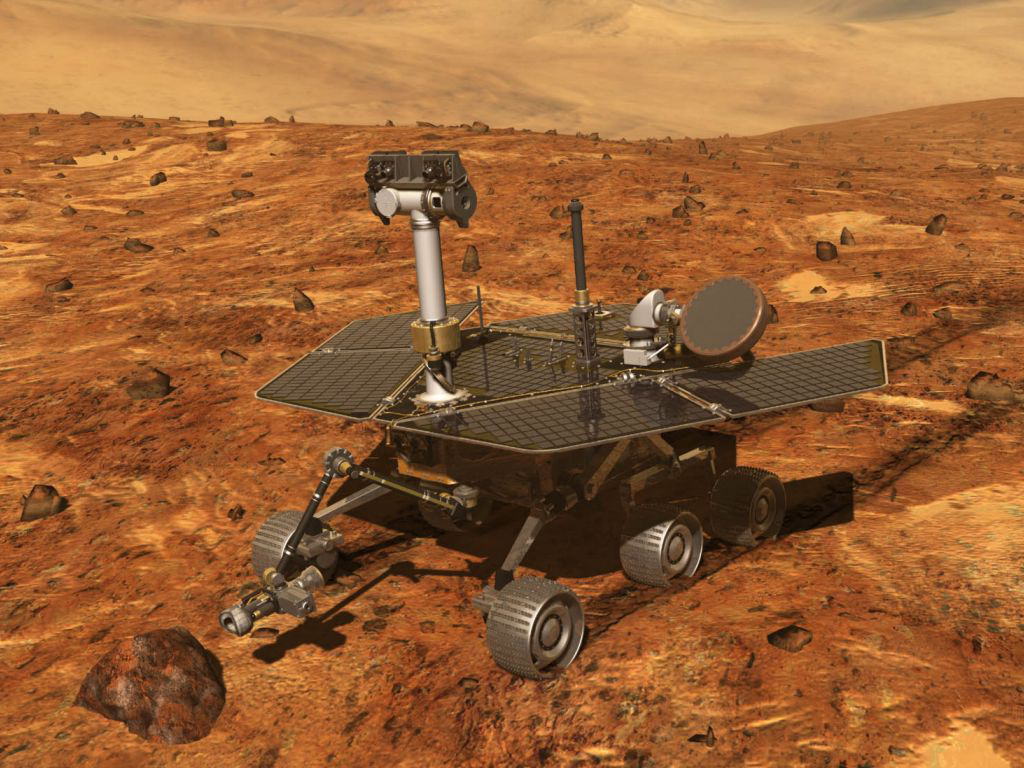

Artist’s Concept of Mars Exploration Rover

Artist’s concept of NASA’s Artist’s concept of Mars Exploration Rover (MER) from December, 2002.

Credit: NASA/JPL